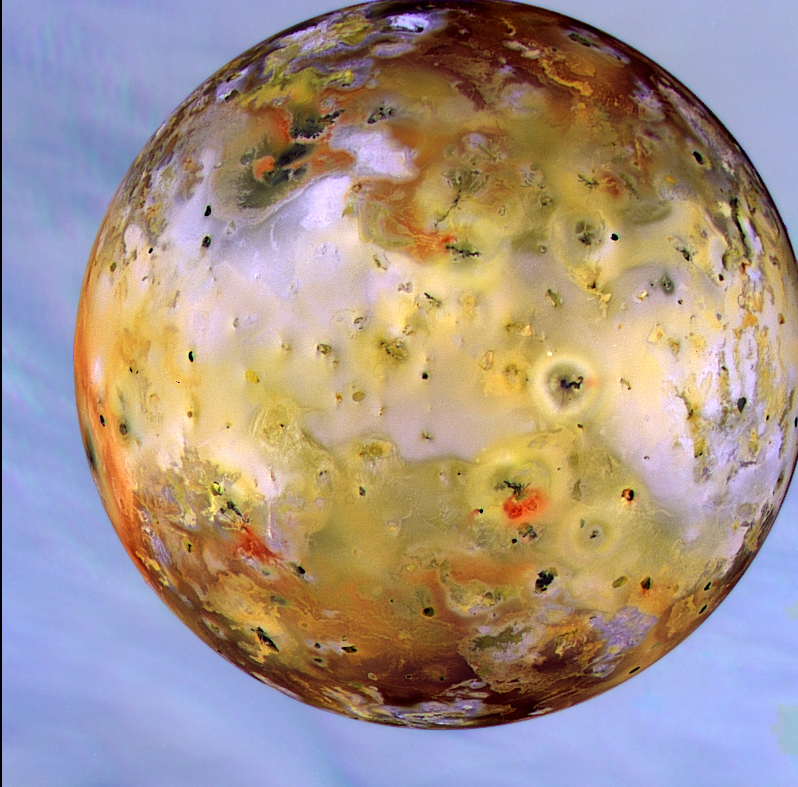

Io in front of Jupiter

Io, the most volcanic body in the solar system, is seen in front of Jupiter’s cloudy atmosphere in this image from NASA’s Galileo spacecraft, now orbiting the giant planet. This newly [sic] processed image is the best and highest resolution view of Io produced thus far by Galileo. Galileo was about 487,000 kilometers (about 302,000 miles) from Io when this was taken on September 7, 1996, and Jupiter was about 908,000 kilometers (about 564,000 miles) away. The image is centered on the side of Io that always faces away from Jupiter. The color in the image is composed of data taken in the near-infrared, green and violet filters of Galileo’s solid-state imaging camera, and has been enhanced to emphasize the extraordinary variations in color and brightness that characterize Io’s volcano-pocked face. The black and bright red materials correspond to the most recent volcanic deposits, probably no more than a few years old. The near-infrared filter makes Jupiter’s atmosphere look blue. The active volcano Prometheus is seen near the right-center of the disk. Scientists are noting many changes that have occurred on Io’s surface since the Voyager flybys 17 years ago, and even a few changes in the two months since Galileo’s imaging of Io this summer.

The Jet Propulsion Laboratory, Pasadena, CA, manages the mission for NASA’s Office of Space Science, Washington, DC.

Credit: NASA/JPL/Ames Research Center